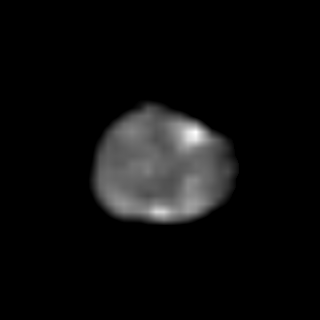

Galileo’s First Image of Amalthea

Galileo’s first view of Amalthea, a small inner moon of Jupiter, showing the end of the elongated satellite that faces permanently toward the giant planet. North is to the top of the picture and the Sun illuminates the surface from the left. The circular feature that dominates the upper-right portion of the disk is Pan, the largest crater on Amalthea. This crater is about 90 kilometers wide. The bright spot at the south pole is associated with another, slightly smaller crater named Gaea. The Universal Time is 8 hours, 18 minutes, 0 seconds on the 7th of September, 1996.

The Jet Propulsion Laboratory, Pasadena, CA manages the Galileo mission for NASA’s Office of Space Science, Washington, DC. JPL is an operating division of California Institute of Technology (Caltech).

Credit: NASA/JPL/Ames Research Center